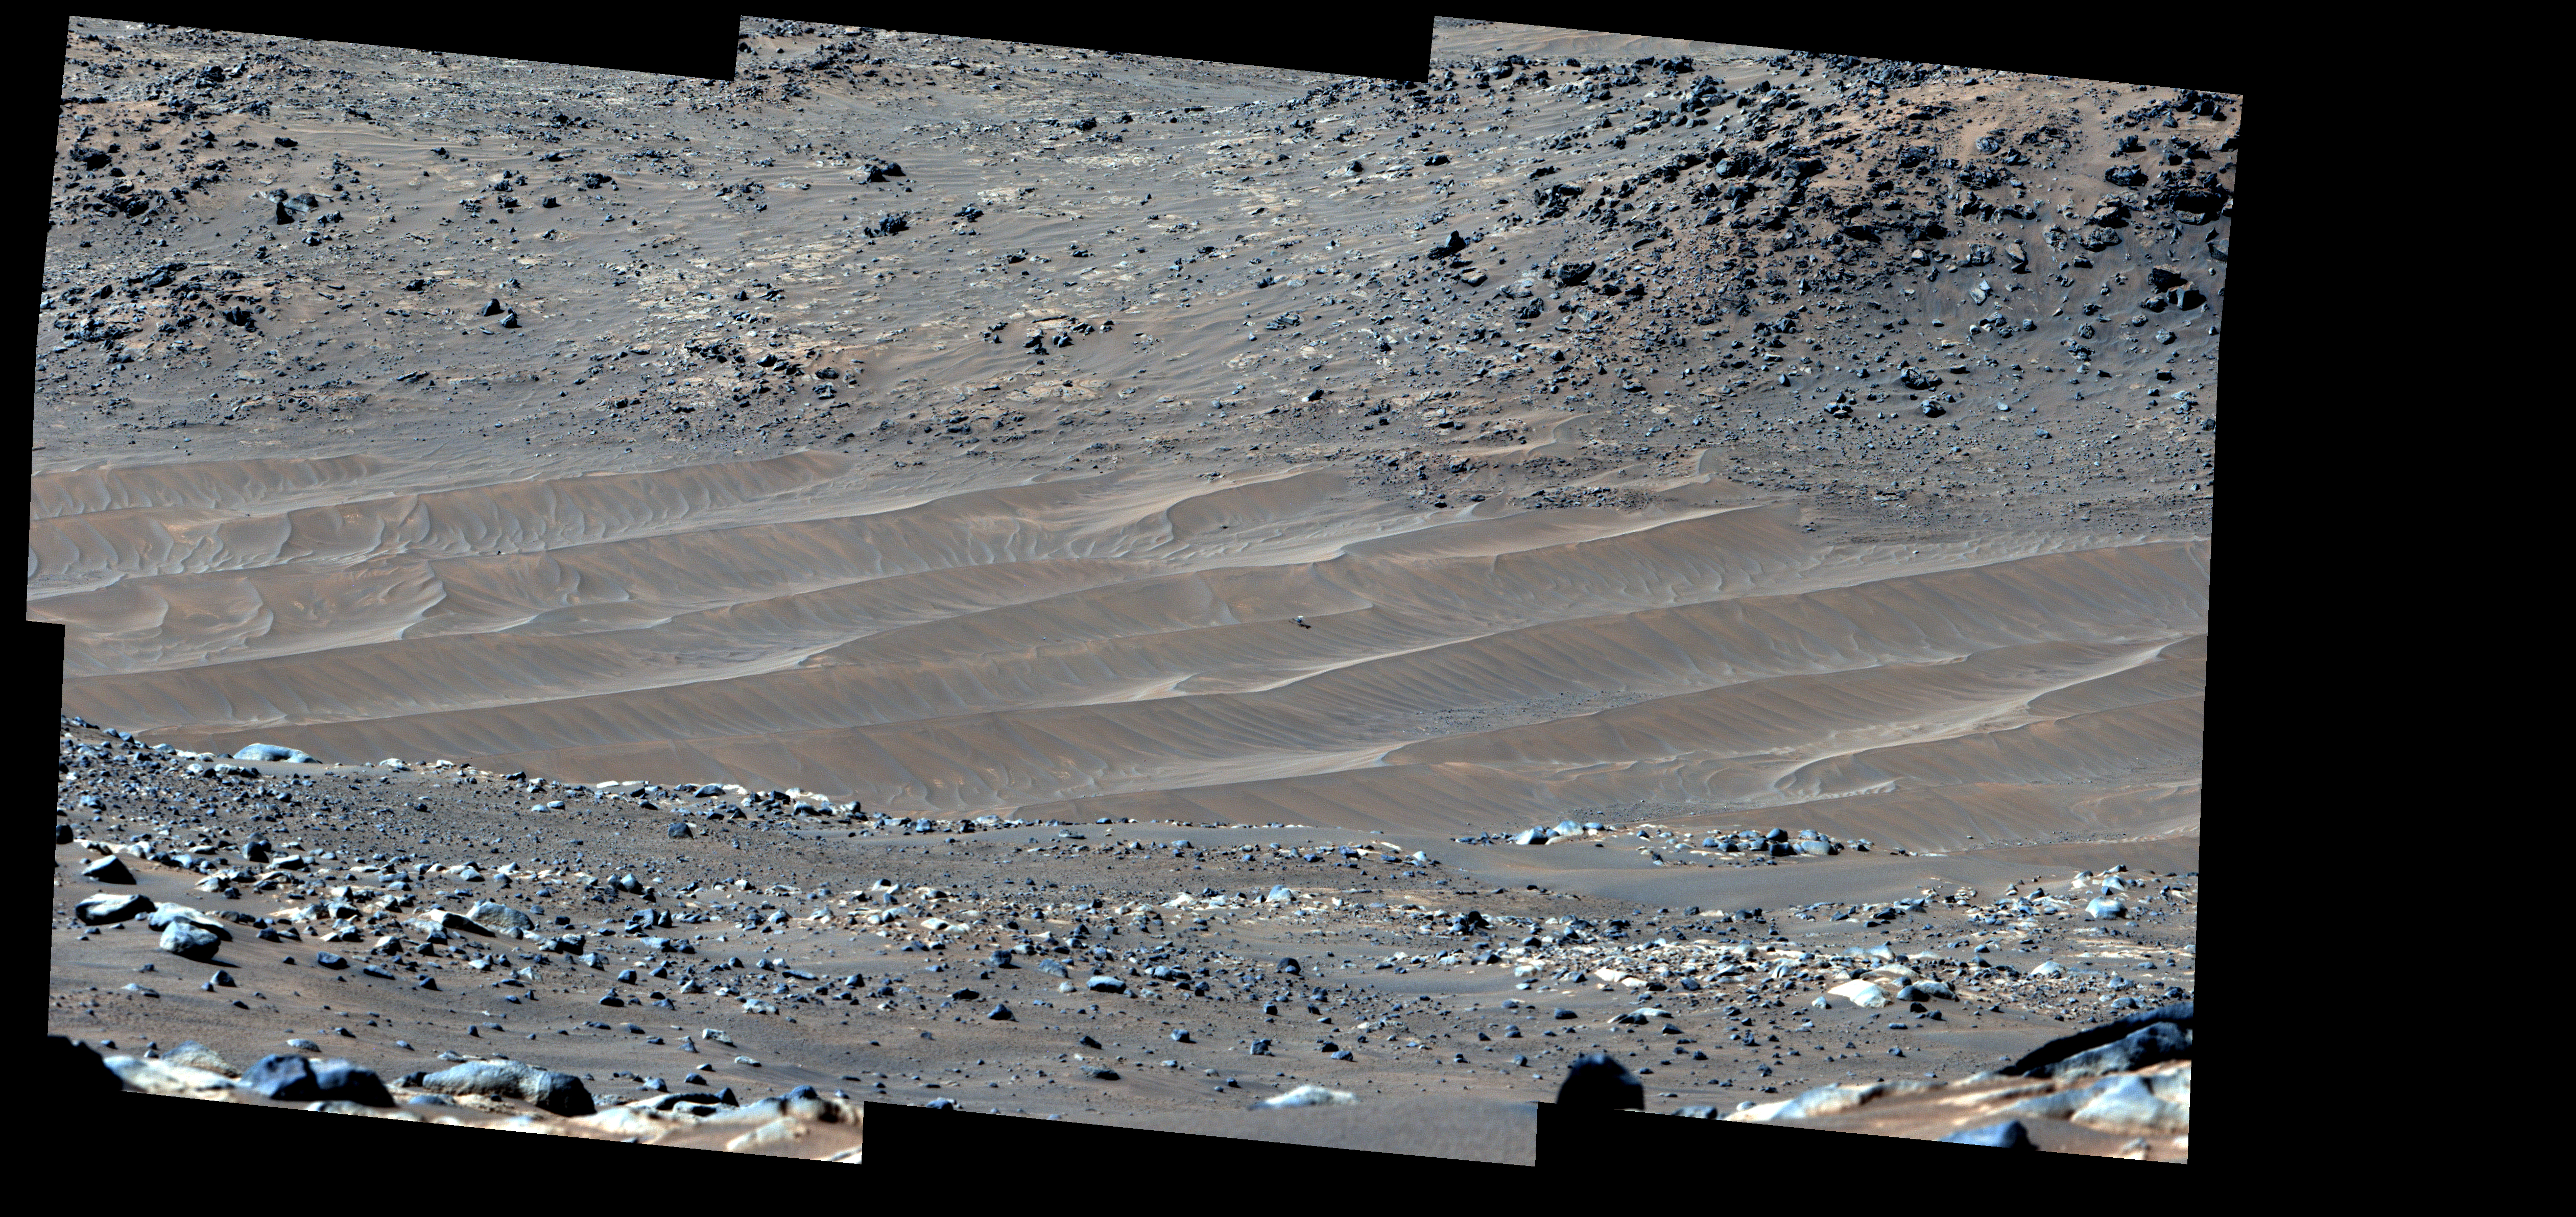

Perseverance Spots Ingenuity at Its Final Airfield

NASA’s Perseverance Mars rover captured this mosaic showing the Ingenuity Mars Helicopter at its final airfield on Feb. 4, 2024. The helicopter damaged its rotor blades during landing on its 72nd flight on Jan. 18, 2024. The Ingenuity team has nicknamed the spot where the helicopter completed its final flight “Valinor Hills” after the fictional location in J.R.R. Tolkien’s fantasy novels, which include “The Lord of the Rings” trilogy.

The six images that were stitched together to make up this mosaic were captured from about 1,475 feet (450 meters) away by the rover’s Mastcam-Z imager. Shown here is an enhanced-color view that exaggerates subtle color differences in the scene to show more detail.

The Ingenuity Mars Helicopter was built by NASA’s Jet Propulsion Laboratory, which manages the project for NASA Headquarters. It is supported by NASA’s Science Mission Directorate. NASA’s Ames Research Center in California’s Silicon Valley and NASA’s Langley Research Center in Hampton, Virginia, provided significant flight performance analysis and technical assistance during Ingenuity’s development. AeroVironment Inc., Qualcomm, and SolAero also provided design assistance and major vehicle components. Lockheed Martin Space designed and manufactured the Mars Helicopter Delivery System.

Arizona State University leads the operations of the Mastcam-Z instrument, working in collaboration with Malin Space Science Systems in San Diego, on the design, fabrication, testing, and operation of the cameras, and in collaboration with the Niels Bohr Institute of the University of Copenhagen on the design, fabrication, and testing of the calibration targets.

A key objective for Perseverance’s mission on Mars is astrobiology, including the search for signs of ancient microbial life. The rover will characterize the planet’s geology and past climate, pave the way for human exploration of the Red Planet, and be the first mission to collect and cache Martian rock and regolith (broken rock and dust).

Subsequent NASA missions, in cooperation with ESA (European Space Agency), would send spacecraft to Mars to collect these sealed samples from the surface and return them to Earth for in-depth analysis.

The Mars 2020 Perseverance mission is part of NASA’s Moon to Mars exploration approach, which includes Artemis missions to the Moon that will help prepare for human exploration of the Red Planet.

JPL which is managed for the agency by Caltech in Pasadena, California, built and manages operations of the Perseverance rover.

Credit: NASA/JPL-Caltech/ASU/MSSS